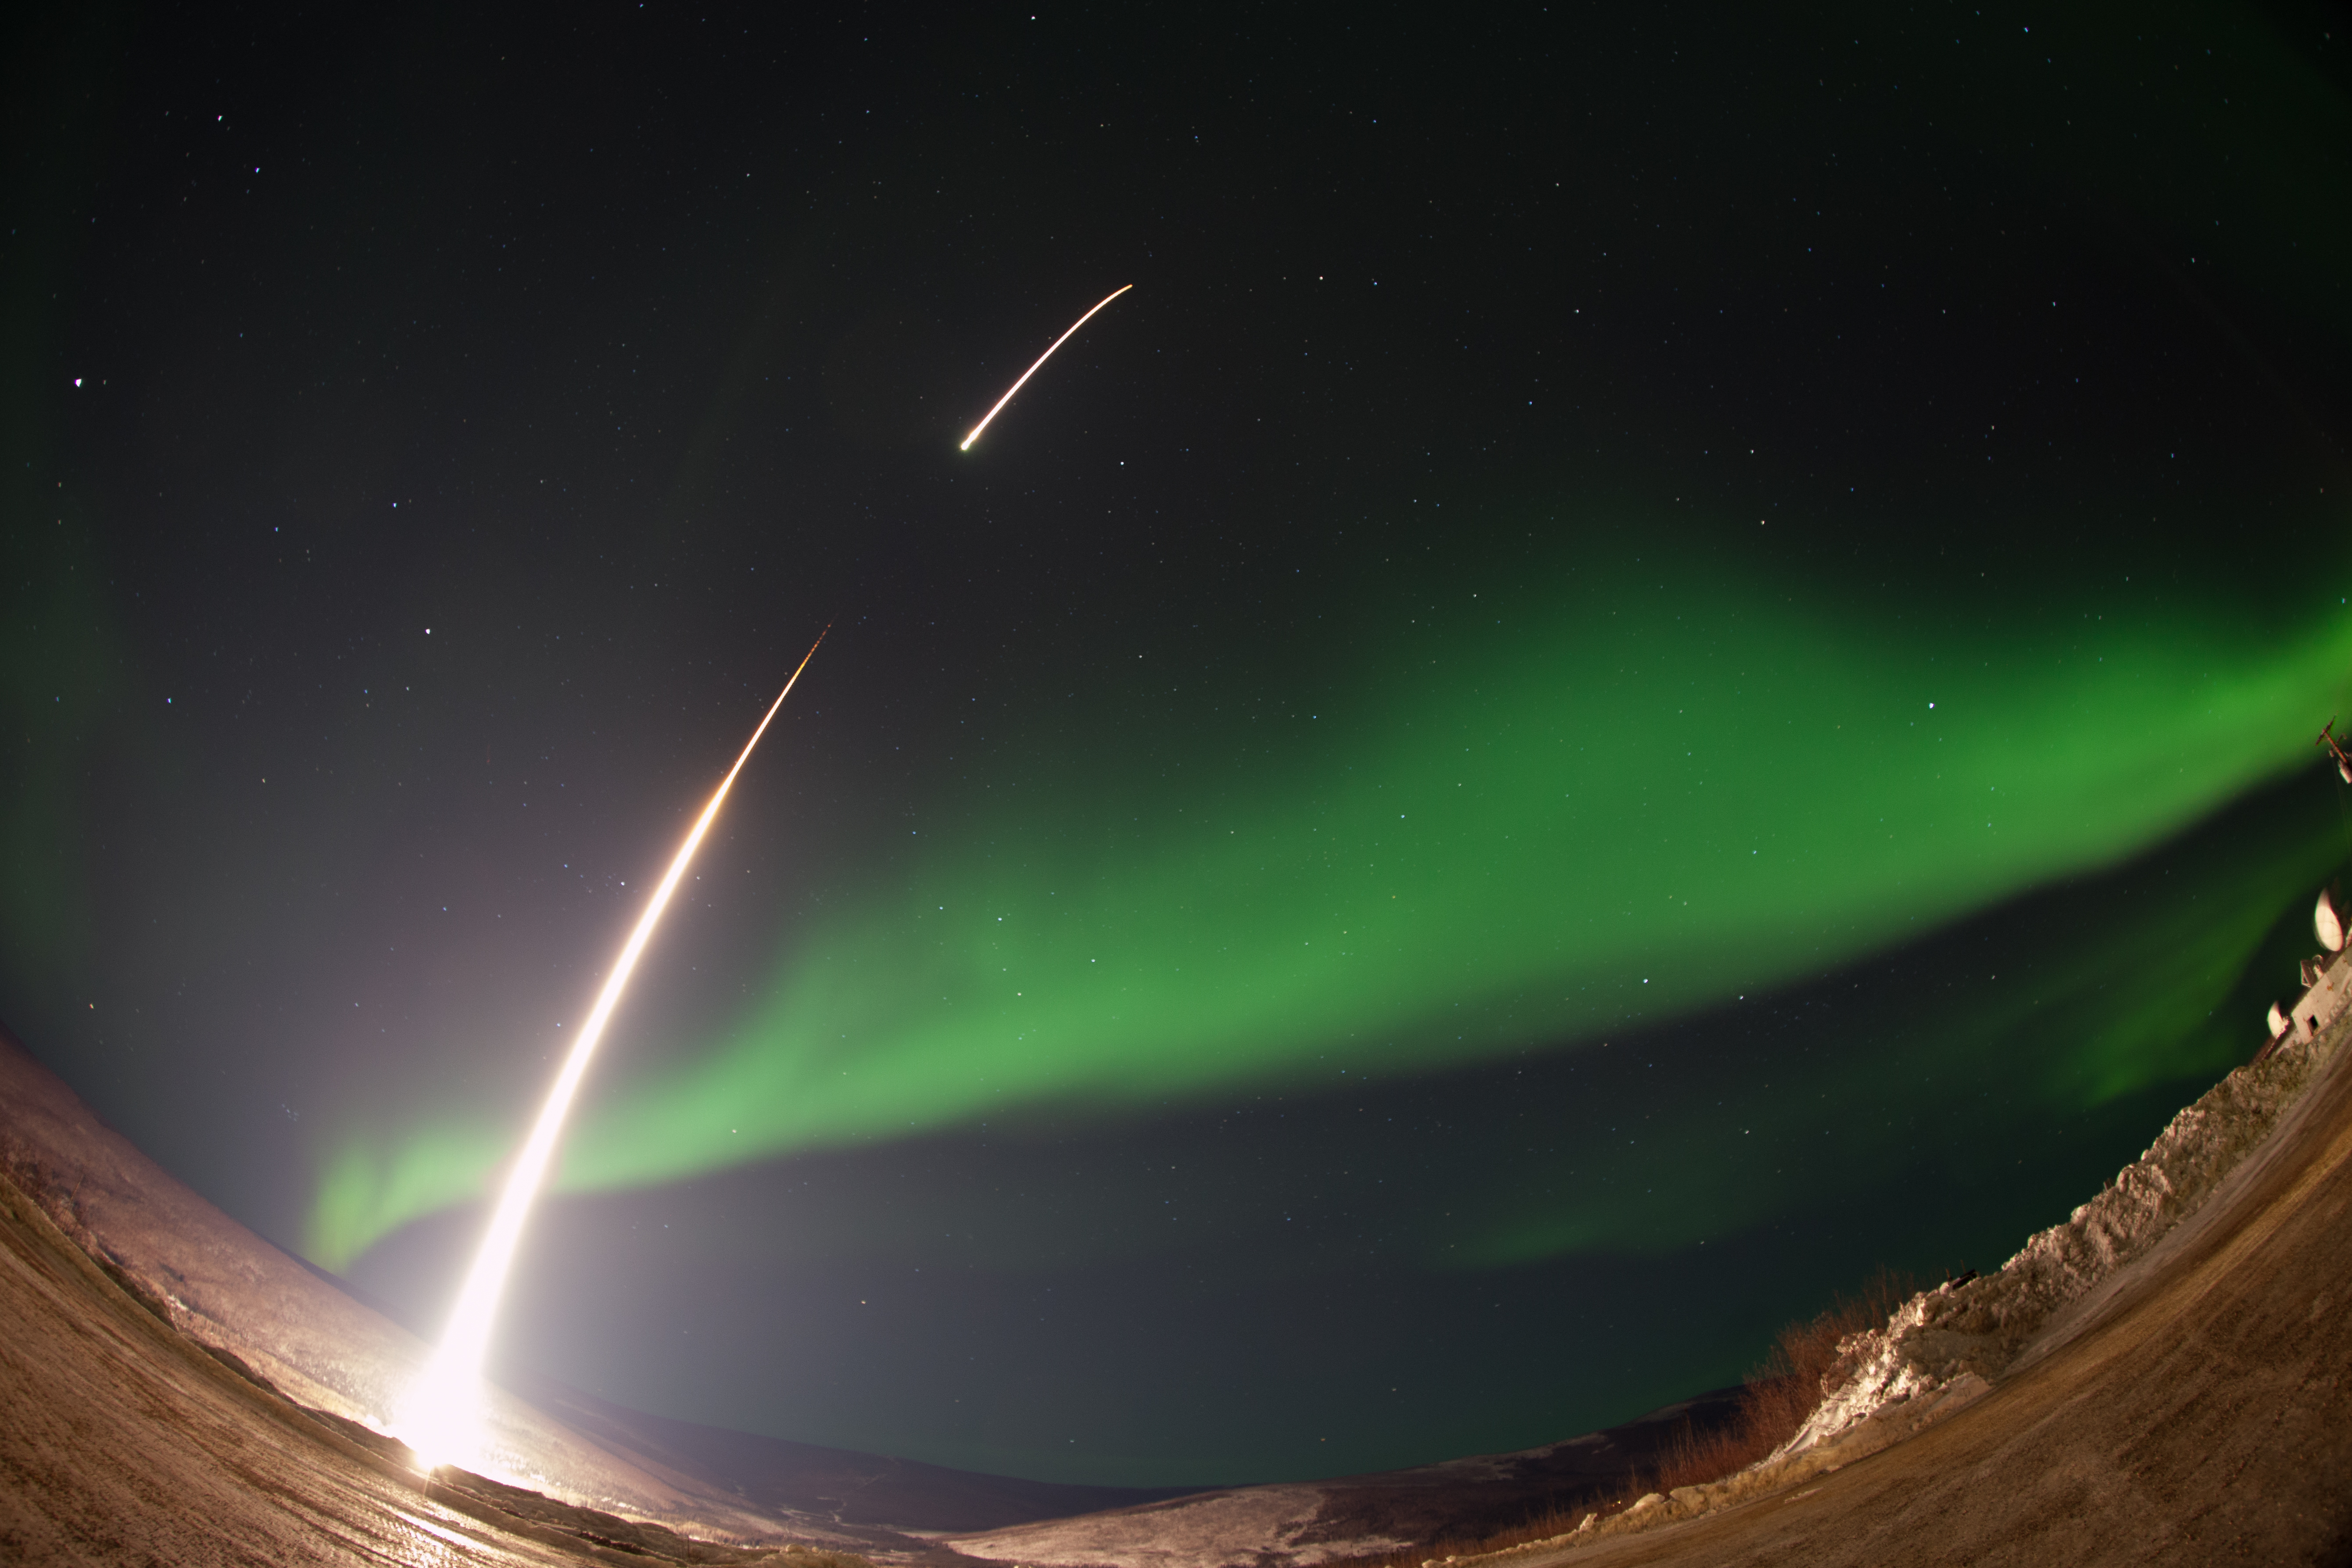

GREECE Mission Launching Into Aurora

Caption: A NASA-funded sounding rocket launches into an aurora in the early morning of March 3, 2014, over Venetie, Alaska. The GREECE mission studies how certain structures – classic curls like swirls of cream in coffee -- form in the aurora. More info: On March 3, 2014, at 6:09 a.m. EST, a NASA-funded sounding rocket launched straight into an aurora over Venetie, Alaska. The Ground-to-Rocket Electrodynamics – Electron Correlative Experiment, or GREECE, sounding rocket mission, which launched from Poker Flat Research Range in Poker Flat, Alaska, will study classic curls in the aurora in the night sky. The GREECE instruments travel on a sounding rocket that launches for a ten-minute ride right through the heart of the aurora reaching its zenith over the native village of Venetie, Alaska. To study the curl structures, GREECE consists of two parts: ground-based imagers located in Venetie to track the aurora from the ground and the rocket to take measurements from the middle of the aurora itself. At their simplest, auroras are caused when particles from the sun funnel over to Earth's night side, generate electric currents, and trigger a shower of particles that strike oxygen and nitrogen some 60 to 200 miles up in Earth's atmosphere, releasing a flash of light. But the details are always more complicated, of course. Researchers wish to understand the aurora, and movement of plasma in general, at much smaller scales including such things as how different structures are formed there. This is a piece of information, which in turn, helps paint a picture of the sun-Earth connection and how energy and particles from the sun interact with Earth's own magnetic system, the magnetosphere. GREECE is a collaborative effort between SWRI, which developed particle instruments and the ground-based imaging, and the University of California, Berkeley, measuring the electric and magnetic fields. The launch is supported by a sounding rocket team from NASA’s Wallops Flight Facility, Wallops Island, Va. The Poker Flat Research Range is operated by the University of Alaska, Fairbanks. “The conditions were optimal,” said Marilia Samara, principal investigator for the mission at Southwest Research Institute in San Antonio, Texas. “We can’t wait to dig into the data.”

Credit: NASA/Christopher Perry